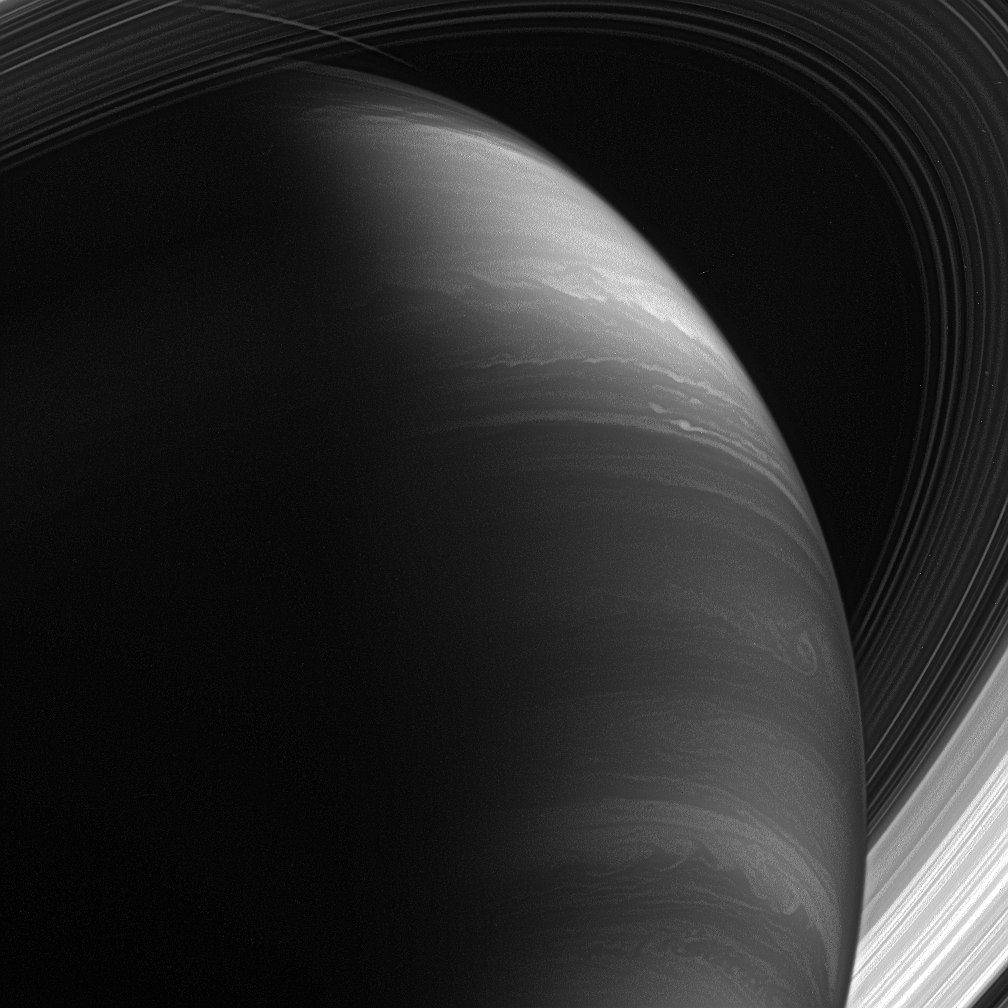

The Lore of Saturn

The great planet Saturn reveals mysteries more profound, and stories more grand, than those occasioned by its ancient mythological namesake.

The giant planet is a moody world whose disposition appears to change with the view. Its atmosphere rages with thunderous and hurricane-like storms. Its majestic rings spin a tale of ancient collisions and cataclysm. And its moons may hold secrets to the origins of life.

This view looks toward the lit side of the rings from about 28 degrees below the ring plane.

The image was taken using a spectral filter sensitive to wavelengths of infrared light centered at 890 nanometers. The view was acquired with the Cassini spacecraft wide-angle camera on Jan. 30, 2007, at a distance of approximately 1.1 million kilometers (700,000 miles) from Saturn. Image scale is 60 kilometers (38 miles) per pixel.

The Cassini-Huygens mission is a cooperative project of NASA, the European Space Agency and the Italian Space Agency. The Jet Propulsion Laboratory, a division of the California Institute of Technology in Pasadena, manages the mission for NASA’s Science Mission Directorate, Washington, D.C. The Cassini orbiter and its two onboard cameras were designed, developed and assembled at JPL. The imaging operations center is based at the Space Science Institute in Boulder, Colo.

Credit: NASA/JPL/Space Science Institute